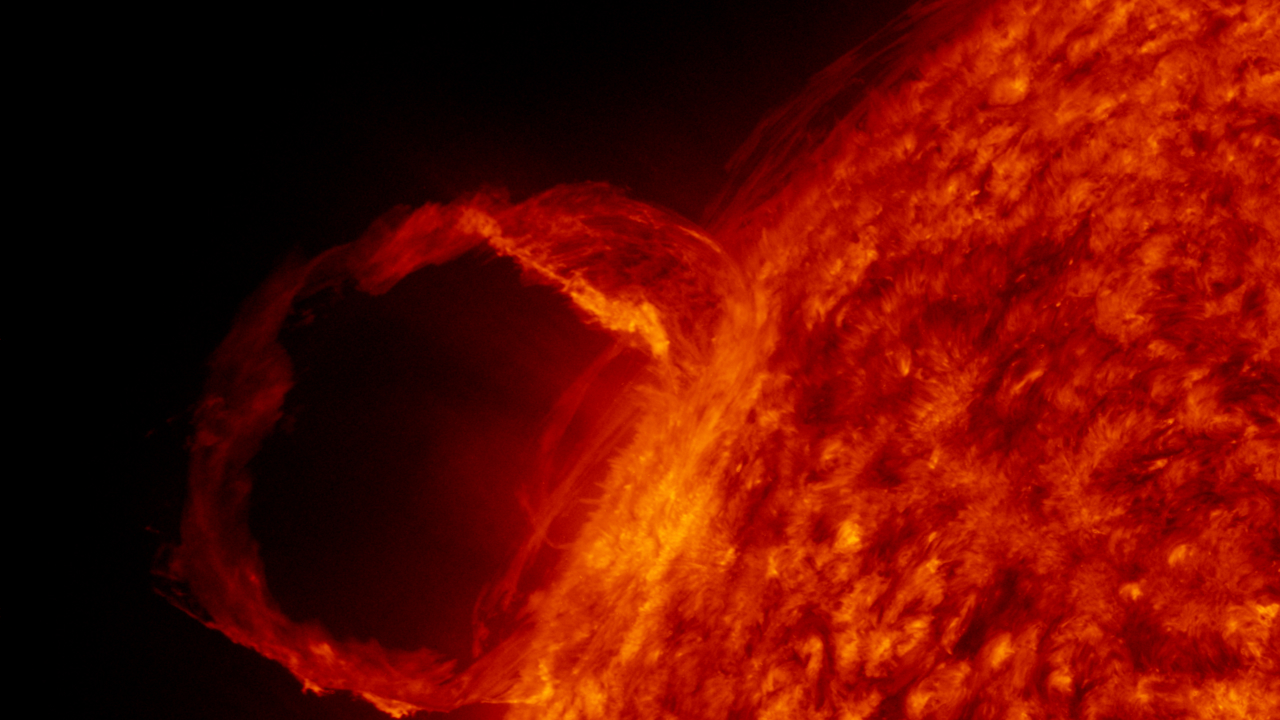

AIA red 2 (00136)

A detail view of a filament launch in the SDO AIA 304 band.

Credit: NASA/GSFC/SVS/SDO